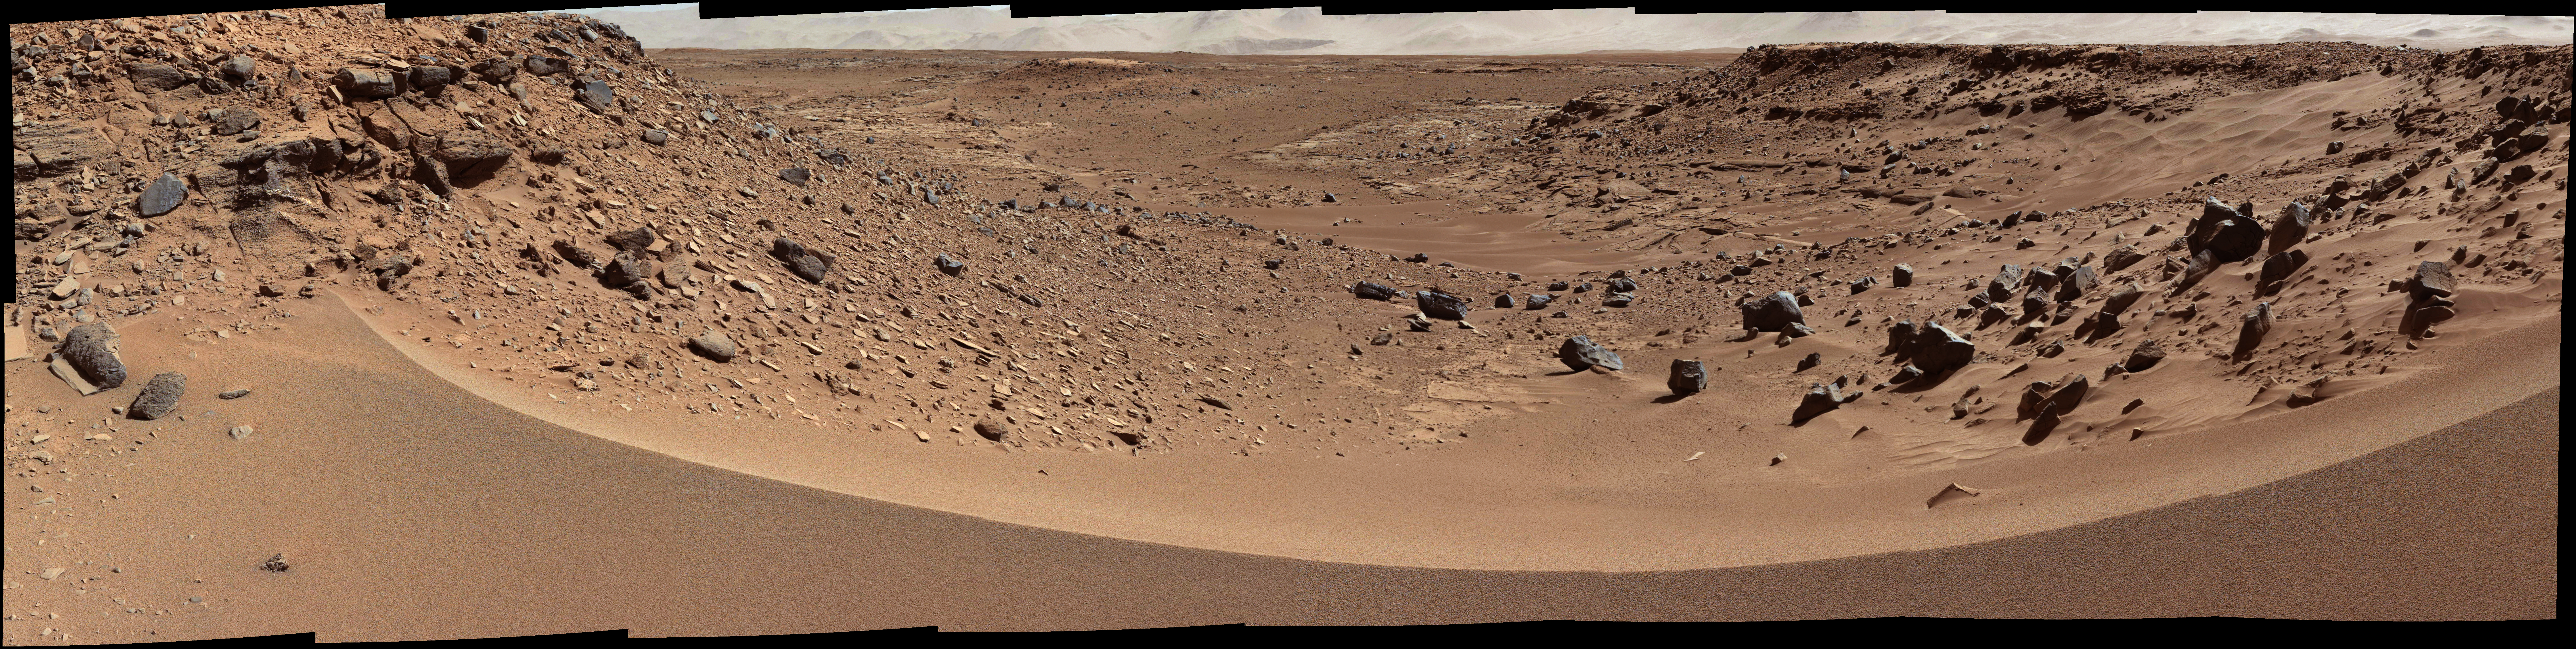

Martian Valley May Be Curiosity’s Route

This view combines several frames taken by the Mast Camera (Mastcam) on NASA’s Mars rover Curiosity, looking into a valley to the west from the eastern side of a dune at the eastern end of the valley. The team operating Curiosity has chosen this valley as a likely route toward mid-term and long-term science destinations. The foreground dune, at a location called “Dingo Gap,” is about 3 feet (1 meter) high in the middle and tapered at south and north ends onto low scarps on either side of the gap.

The component images were taken by Mastcam’s left-eye camera during early afternoon, local solar time, of the 528th Martian day, or sol, of Curiosity’s work on Mars (Jan. 30, 2014). The center of the view is about 10 degrees south of straight west. The left edge is about 20 degrees west of straight south. The right edge is northwest. The largest of the dark rocks on the sand in the right half of the scene are about 2 feet (about 60 centimeters) across.

The image has been white-balanced to show what the rocks would look like if they were on Earth. A version with two 2-meter (79-inch) scale bars at distances of about 36 feet (11 meters) and 131 feet (40 meters) away from the rover is available as Figure 1. A version with raw color, as recorded by the camera under Martian lighting conditions, is available as Figure 2.

NASA’s Jet Propulsion Laboratory, a division of the California Institute of Technology, Pasadena, manages the Mars Science Laboratory Project for NASA’s Science Mission Directorate, Washington. JPL designed and built the project’s Curiosity rover. Malin Space Science Systems, San Diego, built and operates the rover’s Mastcam.

Credit: NASA/JPL-Caltech/MSSS